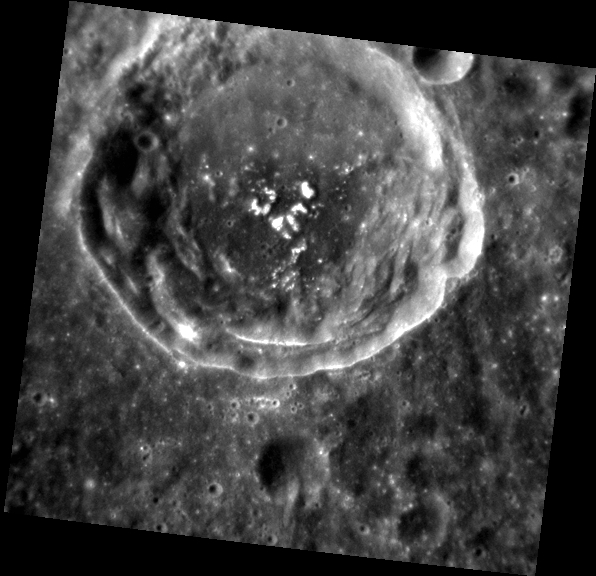

Love’s Secret Domain

The floor of this unnamed crater, located southeast of Picasso crater, exhibits dark material on the southern crater floor at the base of multiple central peaks. Bright hollows cover the tops of the peaks, resembling a white heart on the dark background.

This image was acquired as part of MDIS’s high-resolution albedo base map. The best images for discerning variations in albedo, or brightness, on the surface are acquired when the Sun is overhead, so these images typically are taken with low incidence angles. The albedo base map is a major mapping campaign in MESSENGER’s extended mission and will cover Mercury’s surface at an average resolution of 200 meters/pixel.

Date acquired: August 01, 2012
Image Mission Elapsed Time (MET): 252323851
Image ID: 2309748
Instrument: Narrow Angle Camera (NAC) of the Mercury Dual Imaging System (MDIS)
Center Latitude: -3.42°
Center Longitude: 54.44° E
Resolution: 98 meters/pixel
Scale: The unnamed large crater is about 35 km (22 miles) across.
Incidence Angle: 28.5°
Emission Angle: 17.1°
Phase Angle: 45.6°

The MESSENGER spacecraft is the first ever to orbit the planet Mercury, and the spacecraft’s seven scientific instruments and radio science investigation are unraveling the history and evolution of the Solar System’s innermost planet. Visit the Why Mercury? section of this website to learn more about the key science questions that the MESSENGER mission is addressing. During the one-year primary mission, MDIS acquired 88,746 images and extensive other data sets. MESSENGER is now in a year-long extended mission, during which plans call for the acquisition of more than 80,000 additional images to support MESSENGER’s science goals.

For information regarding the use of images, see the MESSENGER image use policy.

Credit: NASA/Johns Hopkins University Applied Physics Laboratory/Carnegie Institution of Washington